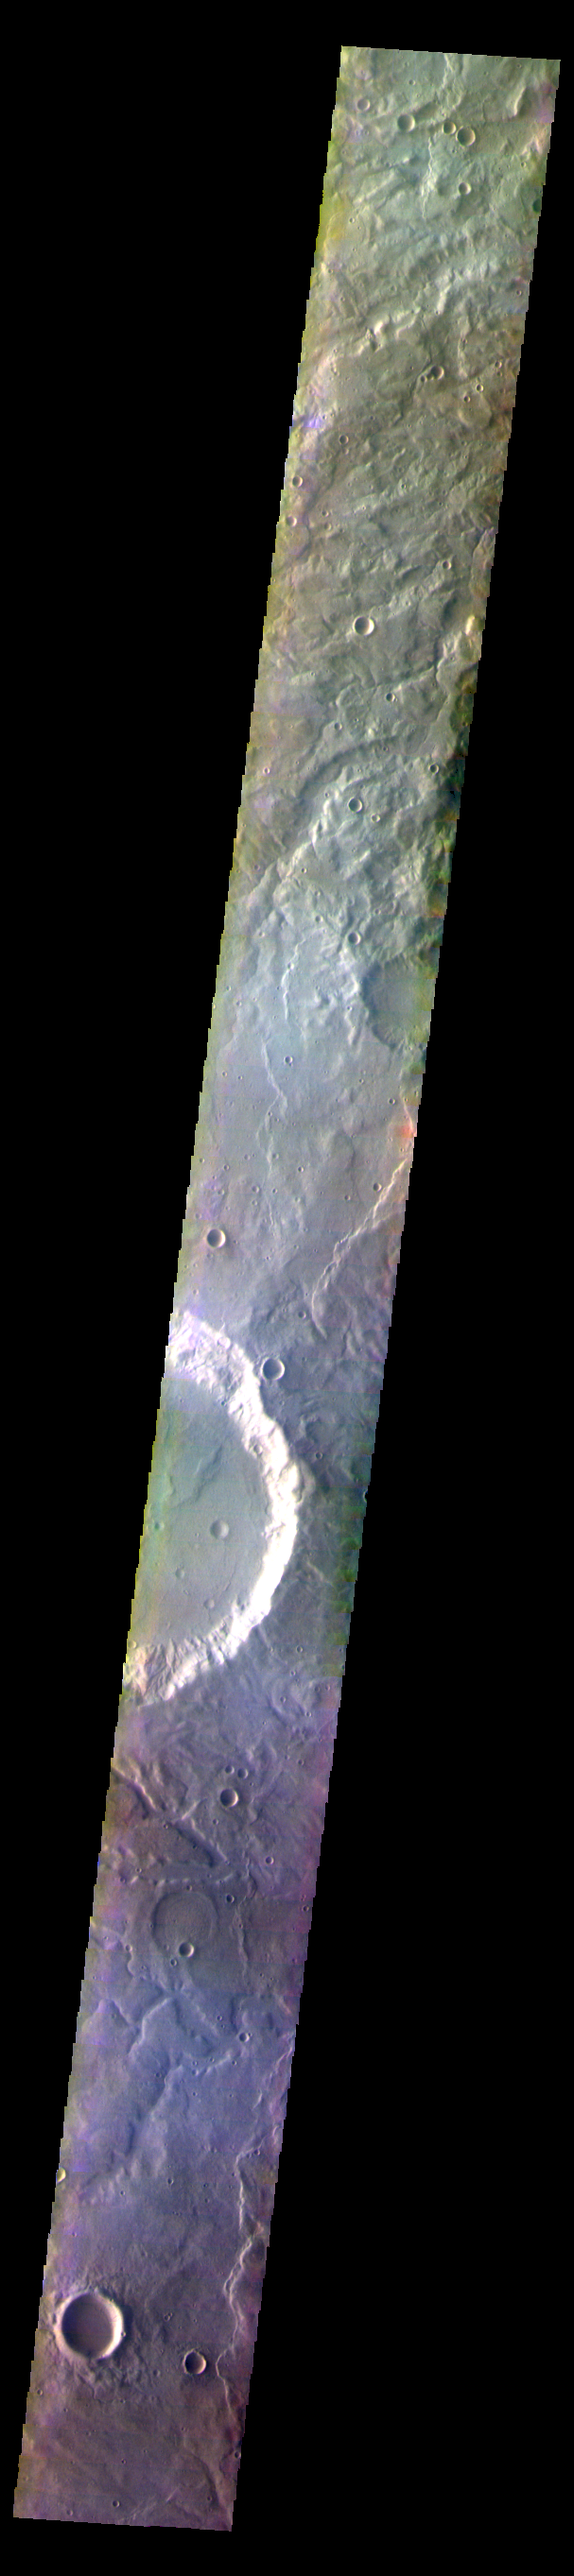

Terra Cimmeria – False Color

The THEMIS VIS camera contains 5 filters. The data from different filters can be combined in multiple ways to create a false color image. These false color images may reveal subtle variations of the surface not easily identified in a single band image. Today’s VIS image shows plains and craters in Terra Cimmeria.

Credit: NASA/JPL-Caltech/ASU